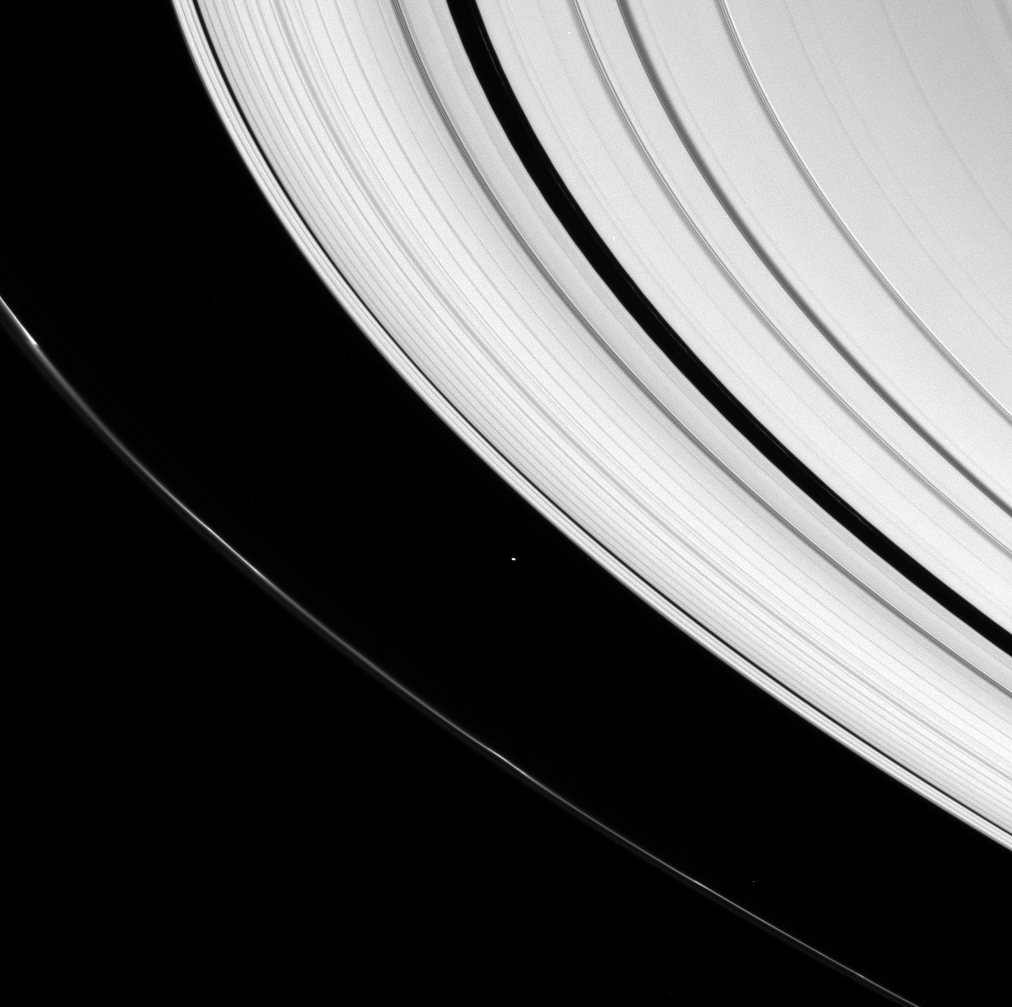

In-between Moon

A small icy world plies the space between Saturn’s A and F rings.

Atlas (32 kilometers, or 20 miles across) is seen here, along with clumps of material in the F ring.

This view looks toward the unilluminated side of the rings from about 13 degrees above the ringplane.

The image was taken in visible light with the Cassini spacecraft narrow-angle camera on April 29, 2007 at a distance of approximately 1.8 million kilometers (1.1 million miles) from Atlas. Image scale is 11 kilometers (7 miles) per pixel.

The Cassini-Huygens mission is a cooperative project of NASA, the European Space Agency and the Italian Space Agency. The Jet Propulsion Laboratory, a division of the California Institute of Technology in Pasadena, manages the mission for NASA’s Science Mission Directorate, Washington, D.C. The Cassini orbiter and its two onboard cameras were designed, developed and assembled at JPL. The imaging operations center is based at the Space Science Institute in Boulder, Colo.

Credit: NASA/JPL/Space Science Institute